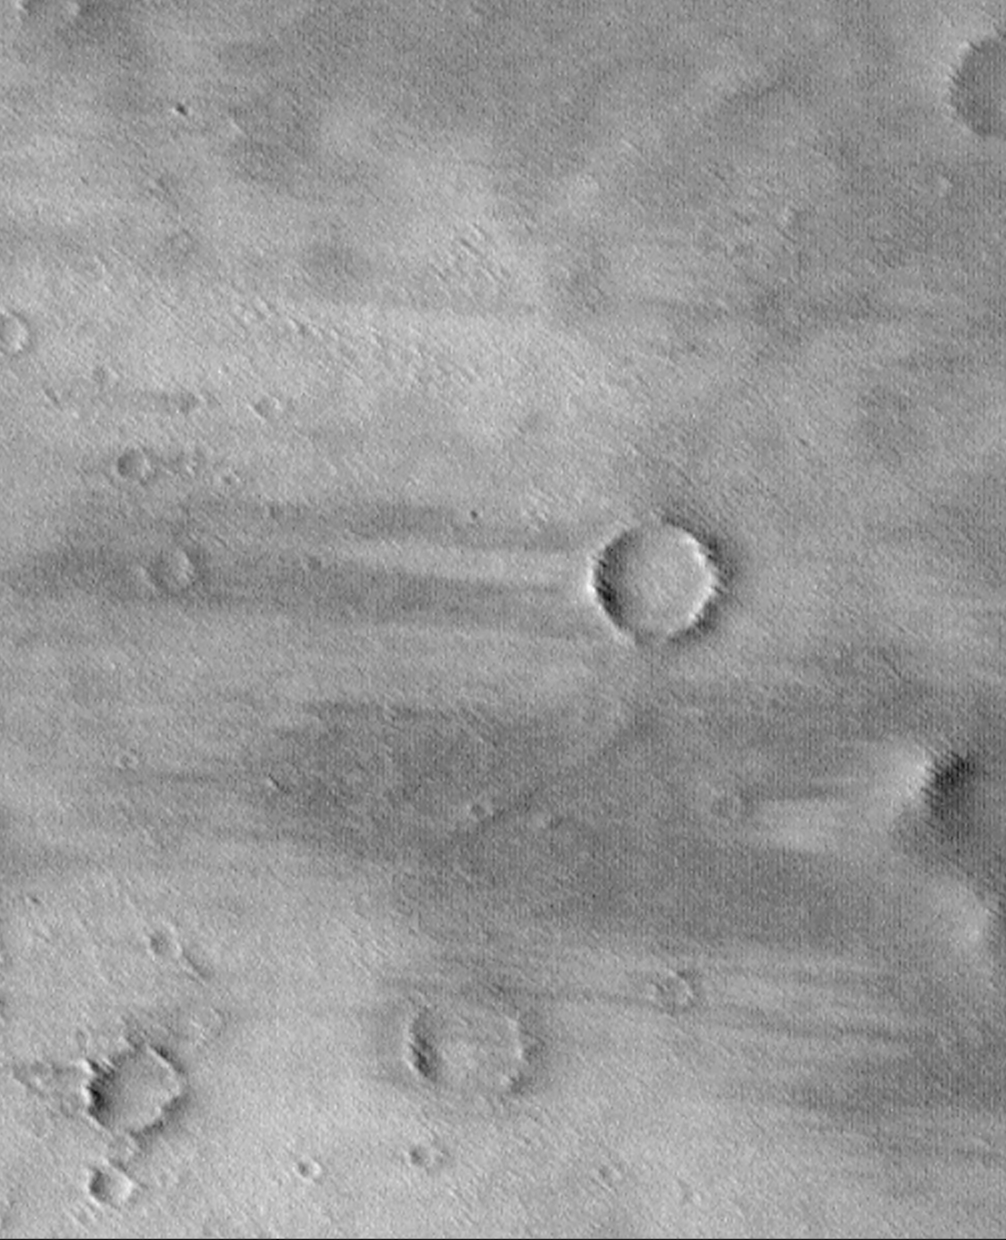

Wind Streaks on Daedalia Planum

Daedalia Planum is a broad, wind-swept volcanic plain southwest of the Arsia Mons volcano. Since the 1972 Mariner 9 mission, this region has been known to have many wind streaks formed in the lee of obstacles (i.e., downwind of craters and hills) as wind blows loose sediment through the region. Here, the wind streaks are a combination of bright surfaces (where sand and/or dust has accumulated) and dark surfaces (where sand and/or dust has been removed). The streaks indicate wind blowing from right to left. Other evidence of wind action is found in the form of many parallel ridges and grooves that run diagonally across the scene–these probably formed by wind erosion at an earlier time when the wind was blowing from a direction different from that indicated by the bright and dark streaks. This picture was taken by the Mars Orbiter Camera (MOC) onboard the Mars Global Surveyor (MGS) and is illuminated from the left. The picture covers an area about 7.6 km (4.7 miles) by 9.3 km (5.8 miles).

Malin Space Science Systems and the California Institute of Technology built the MOC using spare hardware from the Mars Observer mission. MSSS operates the camera from its facilities in San Diego, CA. The Jet Propulsion Laboratory’s Mars Surveyor Operations Project operates the Mars Global Surveyor spacecraft with its industrial partner, Lockheed Martin Astronautics, from facilities in Pasadena, CA and Denver, CO.

Credit: NASA/JPL/MSSS